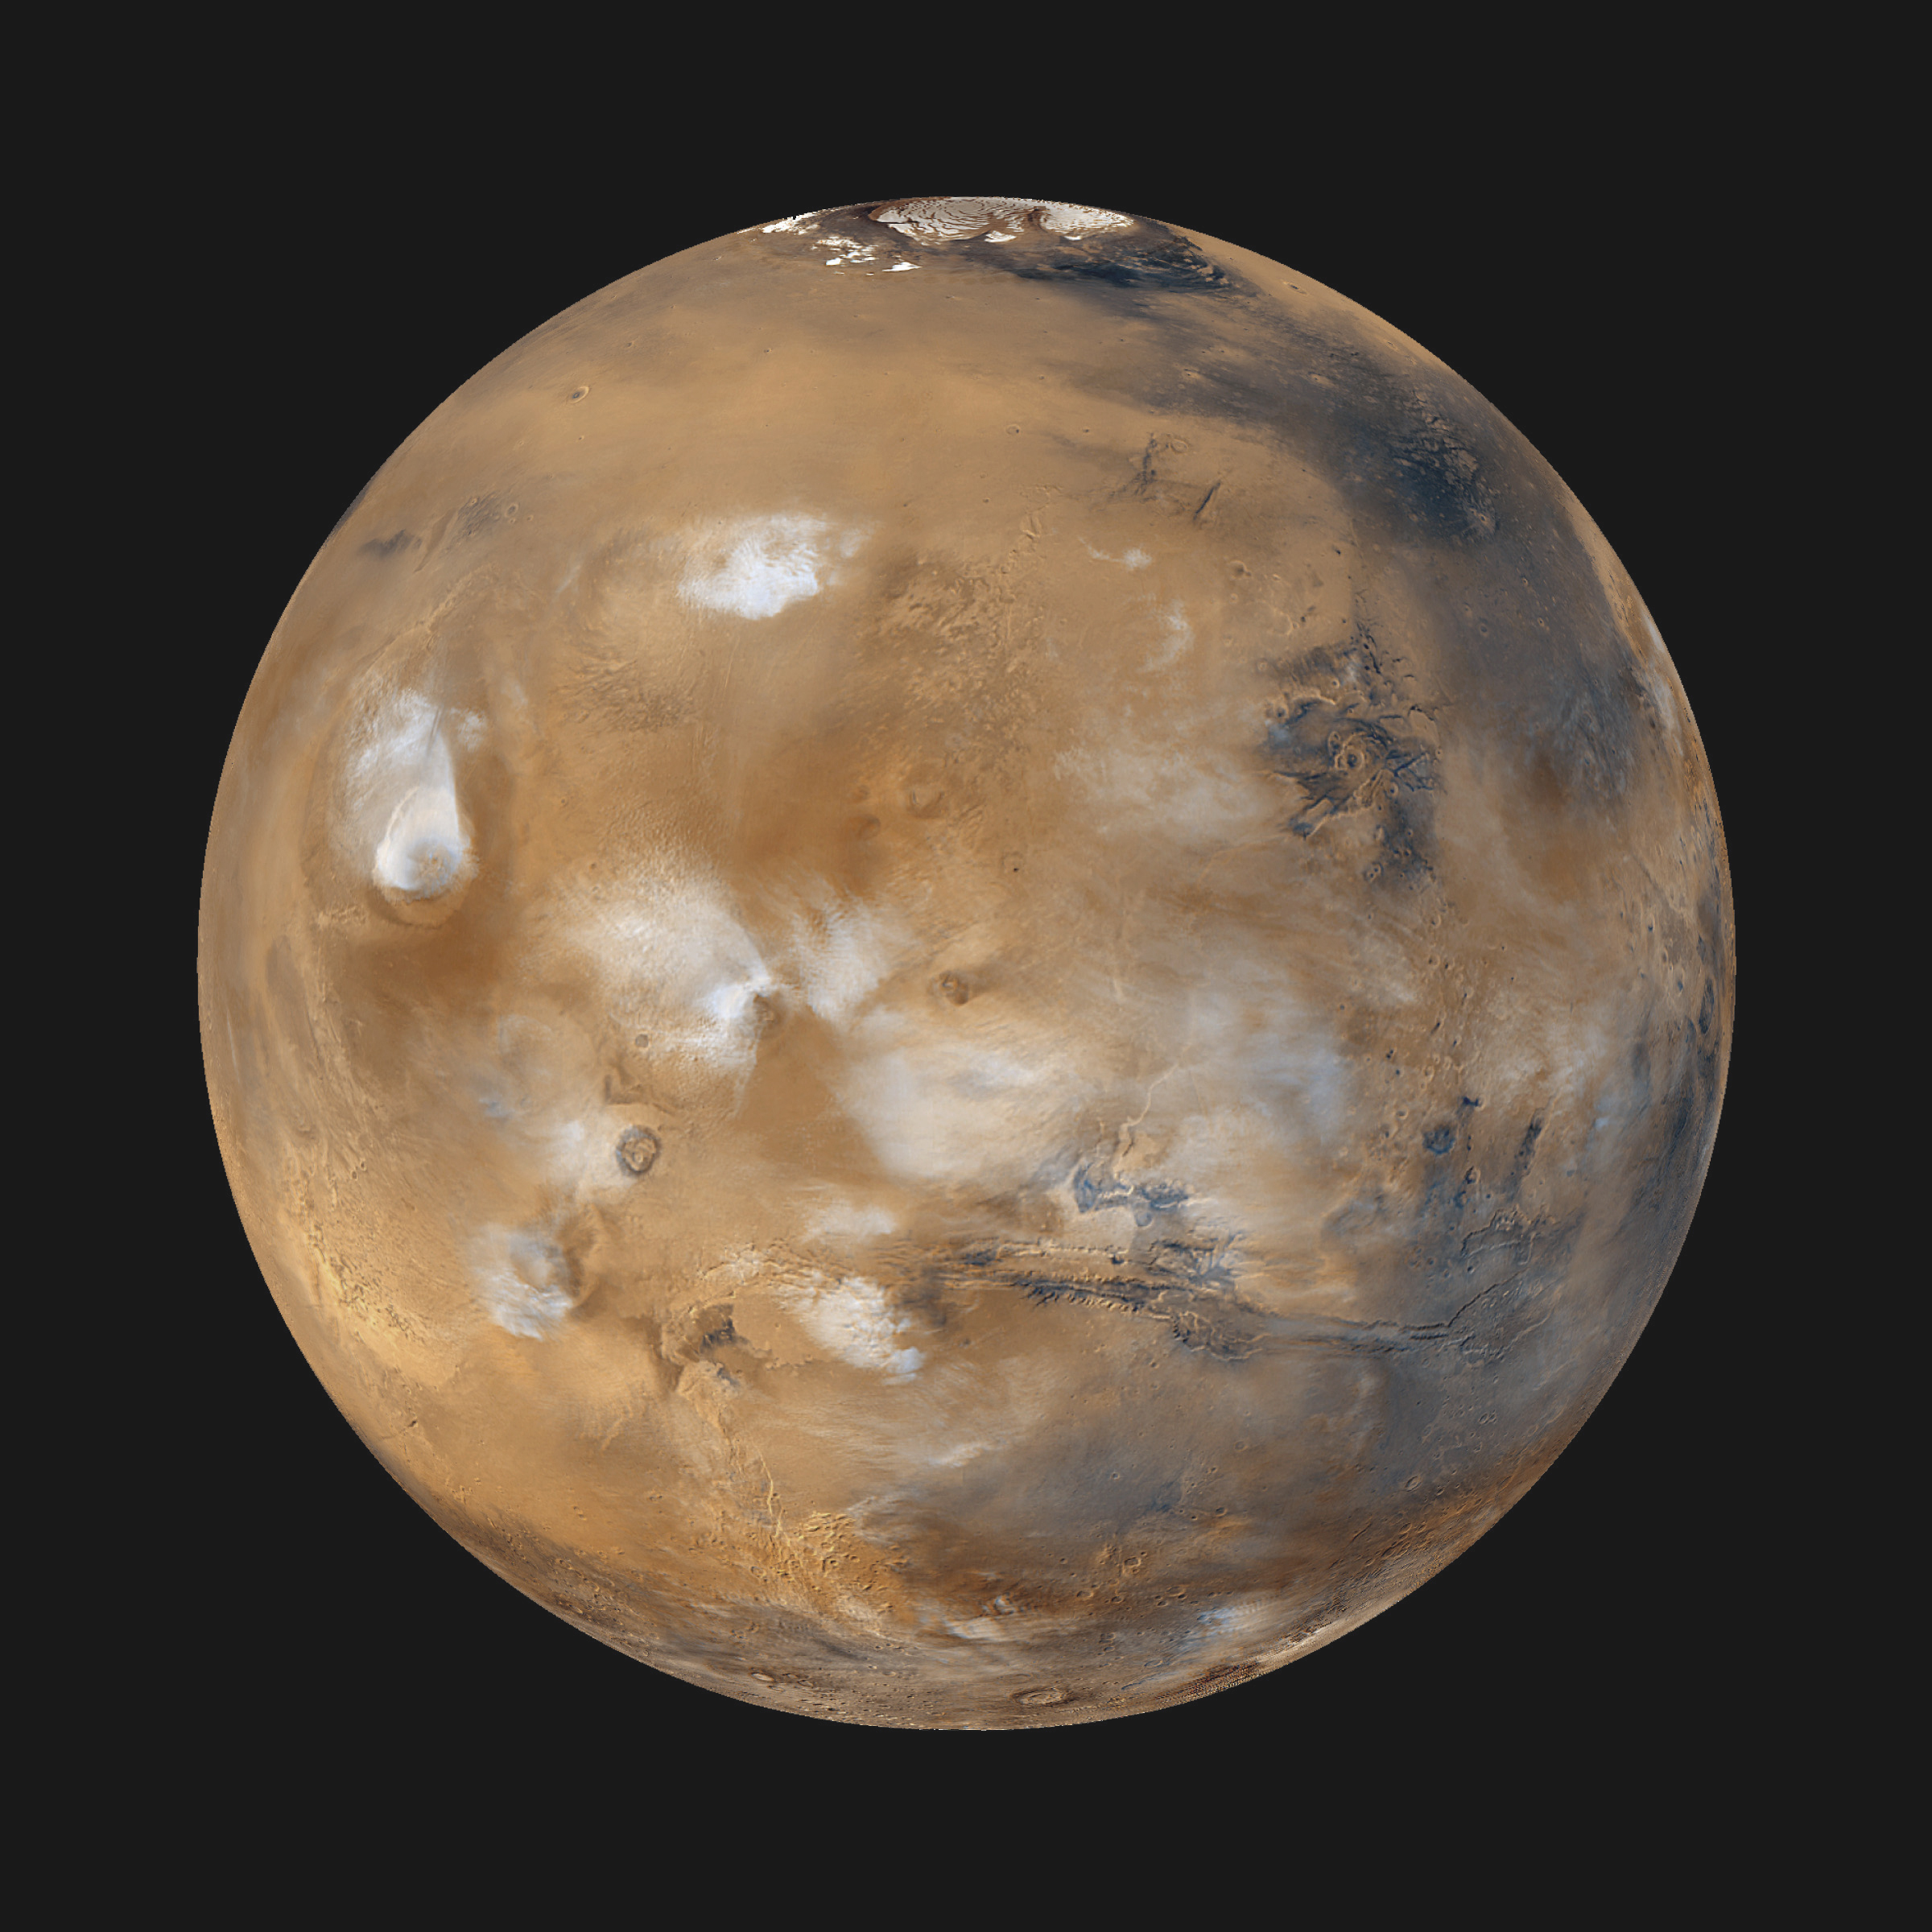

Mars Daily Global Image from April 1999

Twelve orbits a day provide the Mars Global Surveyor MOC wide angle cameras a global “snapshot” of weather patterns across the planet. Here, bluish-white water ice clouds hang above the Tharsis volcanoes. This computer generated image was created by wrapping the global map found at PIA02066 onto a sphere. The center of this newly [sic] projected sphere is located at 15degrees North, 90 degrees West. This perspective rotates the south pole (which has no data coverage in the original map) away from our field of view.

Malin Space Science Systems and the California Institute of Technology built the MOC using spare hardware from the Mars Observer mission. MSSS operates the camera from its facilities in San Diego, CA. The Jet Propulsion Laboratory’s Mars Surveyor Operations Project operates the Mars Global Surveyor spacecraft with its industrial partner, Lockheed Martin Astronautics, from facilities in Pasadena, CA and Denver, CO.

Credit: NASA/JPL/MSSS